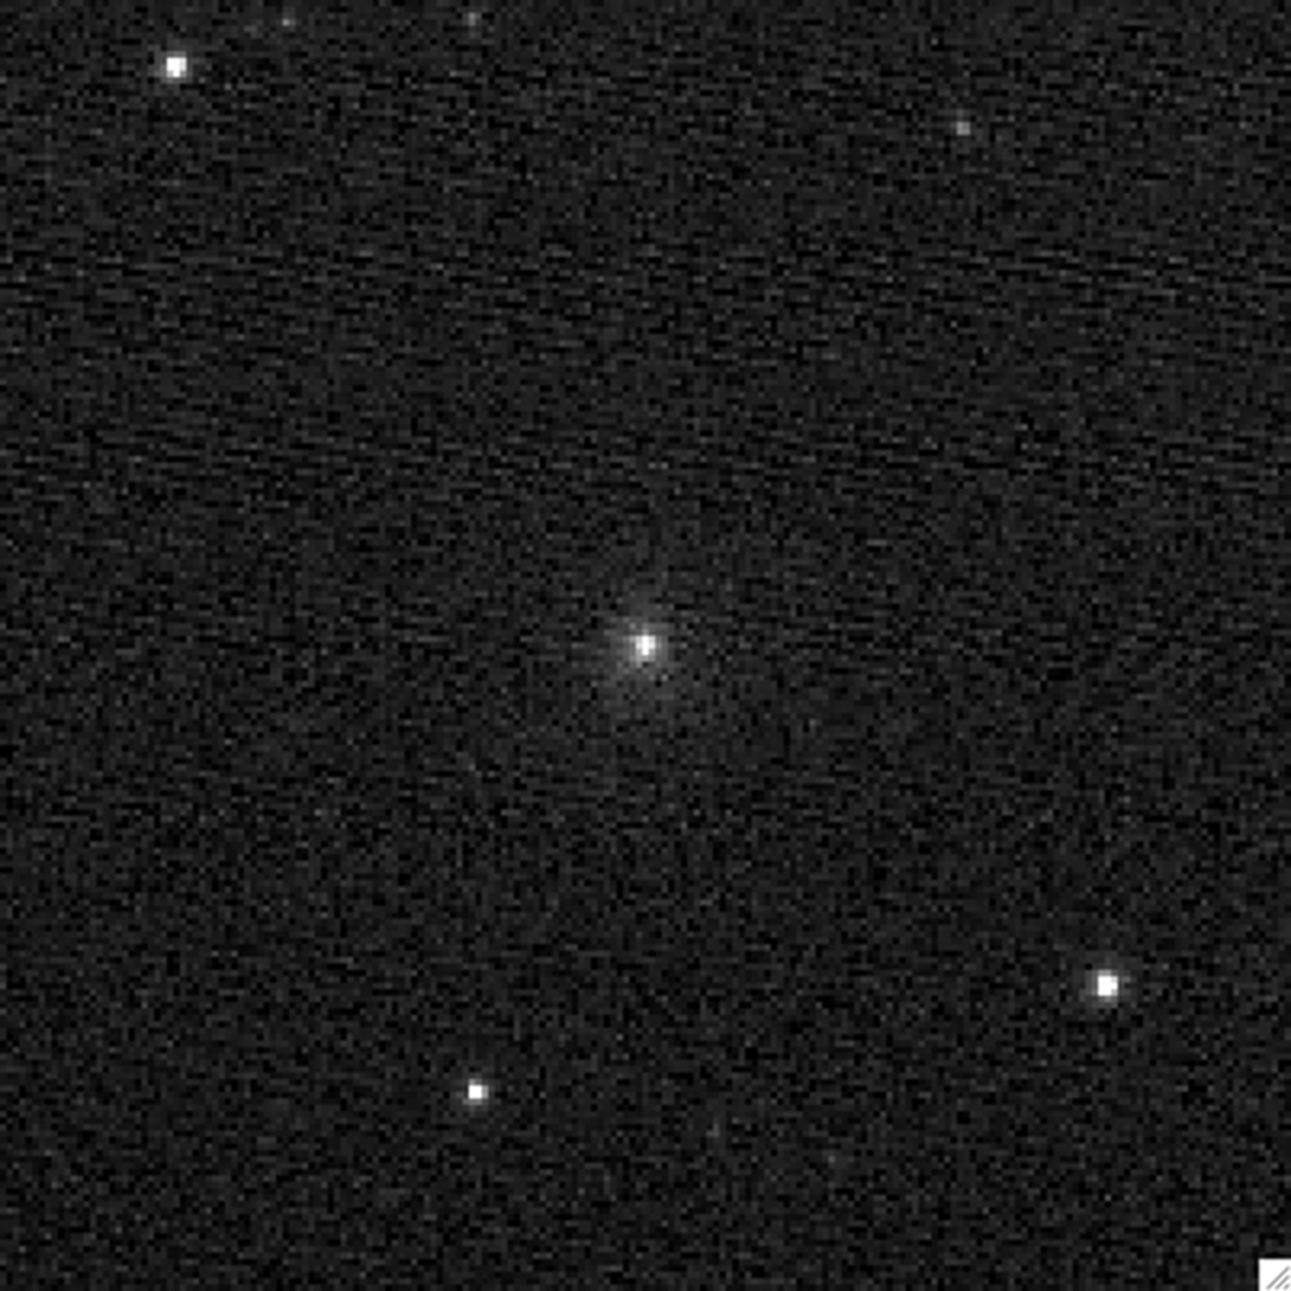

NASA Spacecraft Hours from Comet Encounter

This composite image was taken by NASA’s Stardust spacecraft 42 hours before its encounter with comet Tempel 1. It is the last image by the spacecraft’s navigation camera before its encounter in the evening hours of Feb. 14, 2011. The image is a composite of four, five-second exposures.

Stardust-NExT is a low-cost mission that will expand the investigation of comet Tempel 1 initiated by NASA’s Deep Impact spacecraft. JPL, a division of the California Institute of Technology in Pasadena, manages Stardust-NExT for the NASA Science Mission Directorate, Washington, D.C. Joe Veverka of Cornell University, Ithaca, N.Y., is the mission’s principal investigator. Lockheed Martin Space Systems, Denver, built the spacecraft and manages day-to-day mission operations.

Credit: NASA/JPL-Caltech/Cornell